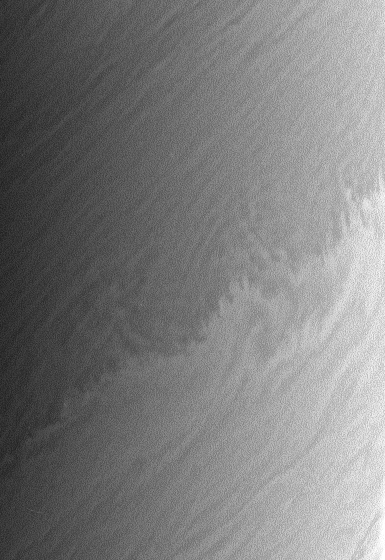

Pattern Upon Pattern

Saturn’s restless clouds offer endless complexity, such as this small-scale repeating pattern upon which is superimposed a larger-scale wavelike modulation of the boundary between a bright zone and a darker belt. The pattern may result from density or wind discontinuities.

The image was taken with the Cassini spacecraft narrow-angle camera on May 11, 2006 at a distance of approximately 2.9 million kilometers (1.8 million miles) from Saturn. The image was obtained using a spectral filter sensitive to wavelengths of infrared light centered at 938 nanometers. Image scale is 17 kilometers (11 miles) per pixel.

The Cassini-Huygens mission is a cooperative project of NASA, the European Space Agency and the Italian Space Agency. The Jet Propulsion Laboratory, a division of the California Institute of Technology in Pasadena, manages the mission for NASA’s Science Mission Directorate, Washington, D.C. The Cassini orbiter and its two onboard cameras were designed, developed and assembled at JPL. The imaging operations center is based at the Space Science Institute in Boulder, Colo.

Credit: NASA/JPL/Space Science Institute